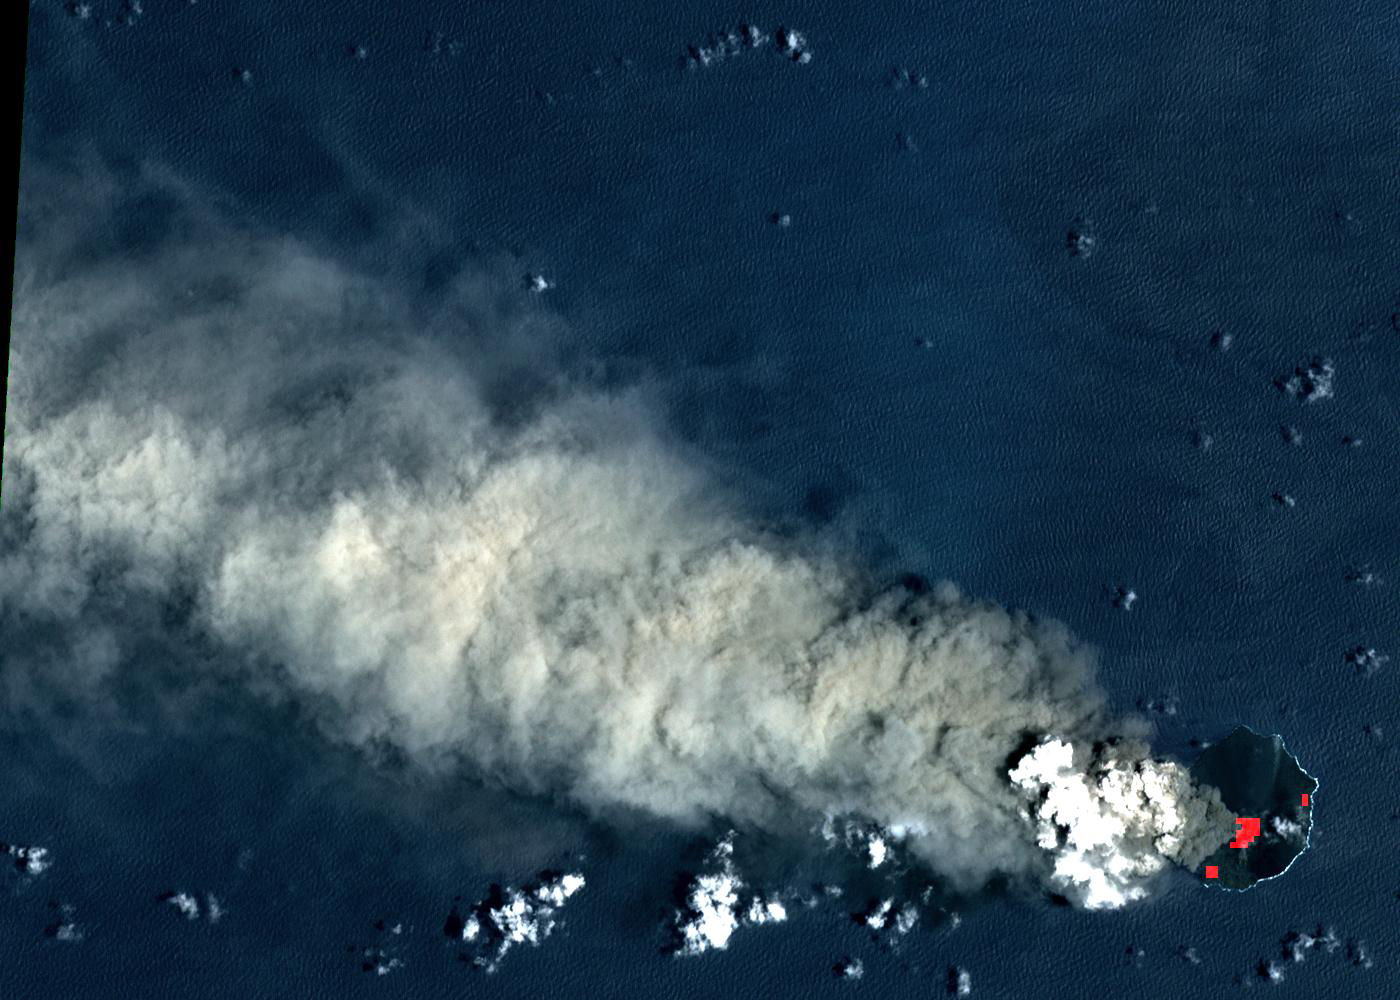

Nishinoshima Volcano, Japan

Nishinoshima is a small volcanic island located about 1000 km south of Tokyo, Japan. Eruptive activity began in December 2019, and has continued uninterrupted. ASTER captured this image of an ash and steam plume emanating from the central crater. Thermal infrared data is superposed in red on a visible-infrared color image to highlight the lava in the central crater and lava flows that have flowed down the volcano’s flanks. The image was acquired July 28, 2020, covers an area of 15 by 21 km, and is located at 27.3 degrees north, 140.8 degrees east.

With its 14 spectral bands from the visible to the thermal infrared wavelength region and its high spatial resolution of about 50 to 300 feet (15 to 90 meters), ASTER images Earth to map and monitor the changing surface of our planet. ASTER is one of five Earth-observing instruments launched Dec. 18, 1999, on Terra. The instrument was built by Japan’s Ministry of Economy, Trade and Industry. A joint U.S./Japan science team is responsible for validation and calibration of the instrument and data products.

The broad spectral coverage and high spectral resolution of ASTER provides scientists in numerous disciplines with critical information for surface mapping and monitoring of dynamic conditions and temporal change. Example applications are monitoring glacial advances and retreats; monitoring potentially active volcanoes; identifying crop stress; determining cloud morphology and physical properties; wetlands evaluation; thermal pollution monitoring; coral reef degradation; surface temperature mapping of soils and geology; and measuring surface heat balance.

The U.S. science team is located at NASA’s Jet Propulsion Laboratory in Pasadena, Calif. The Terra mission is part of NASA’s Science Mission Directorate, Washington.

Credit: NASA/METI/AIST/Japan Space Systems, and U.S./Japan ASTER Science Team